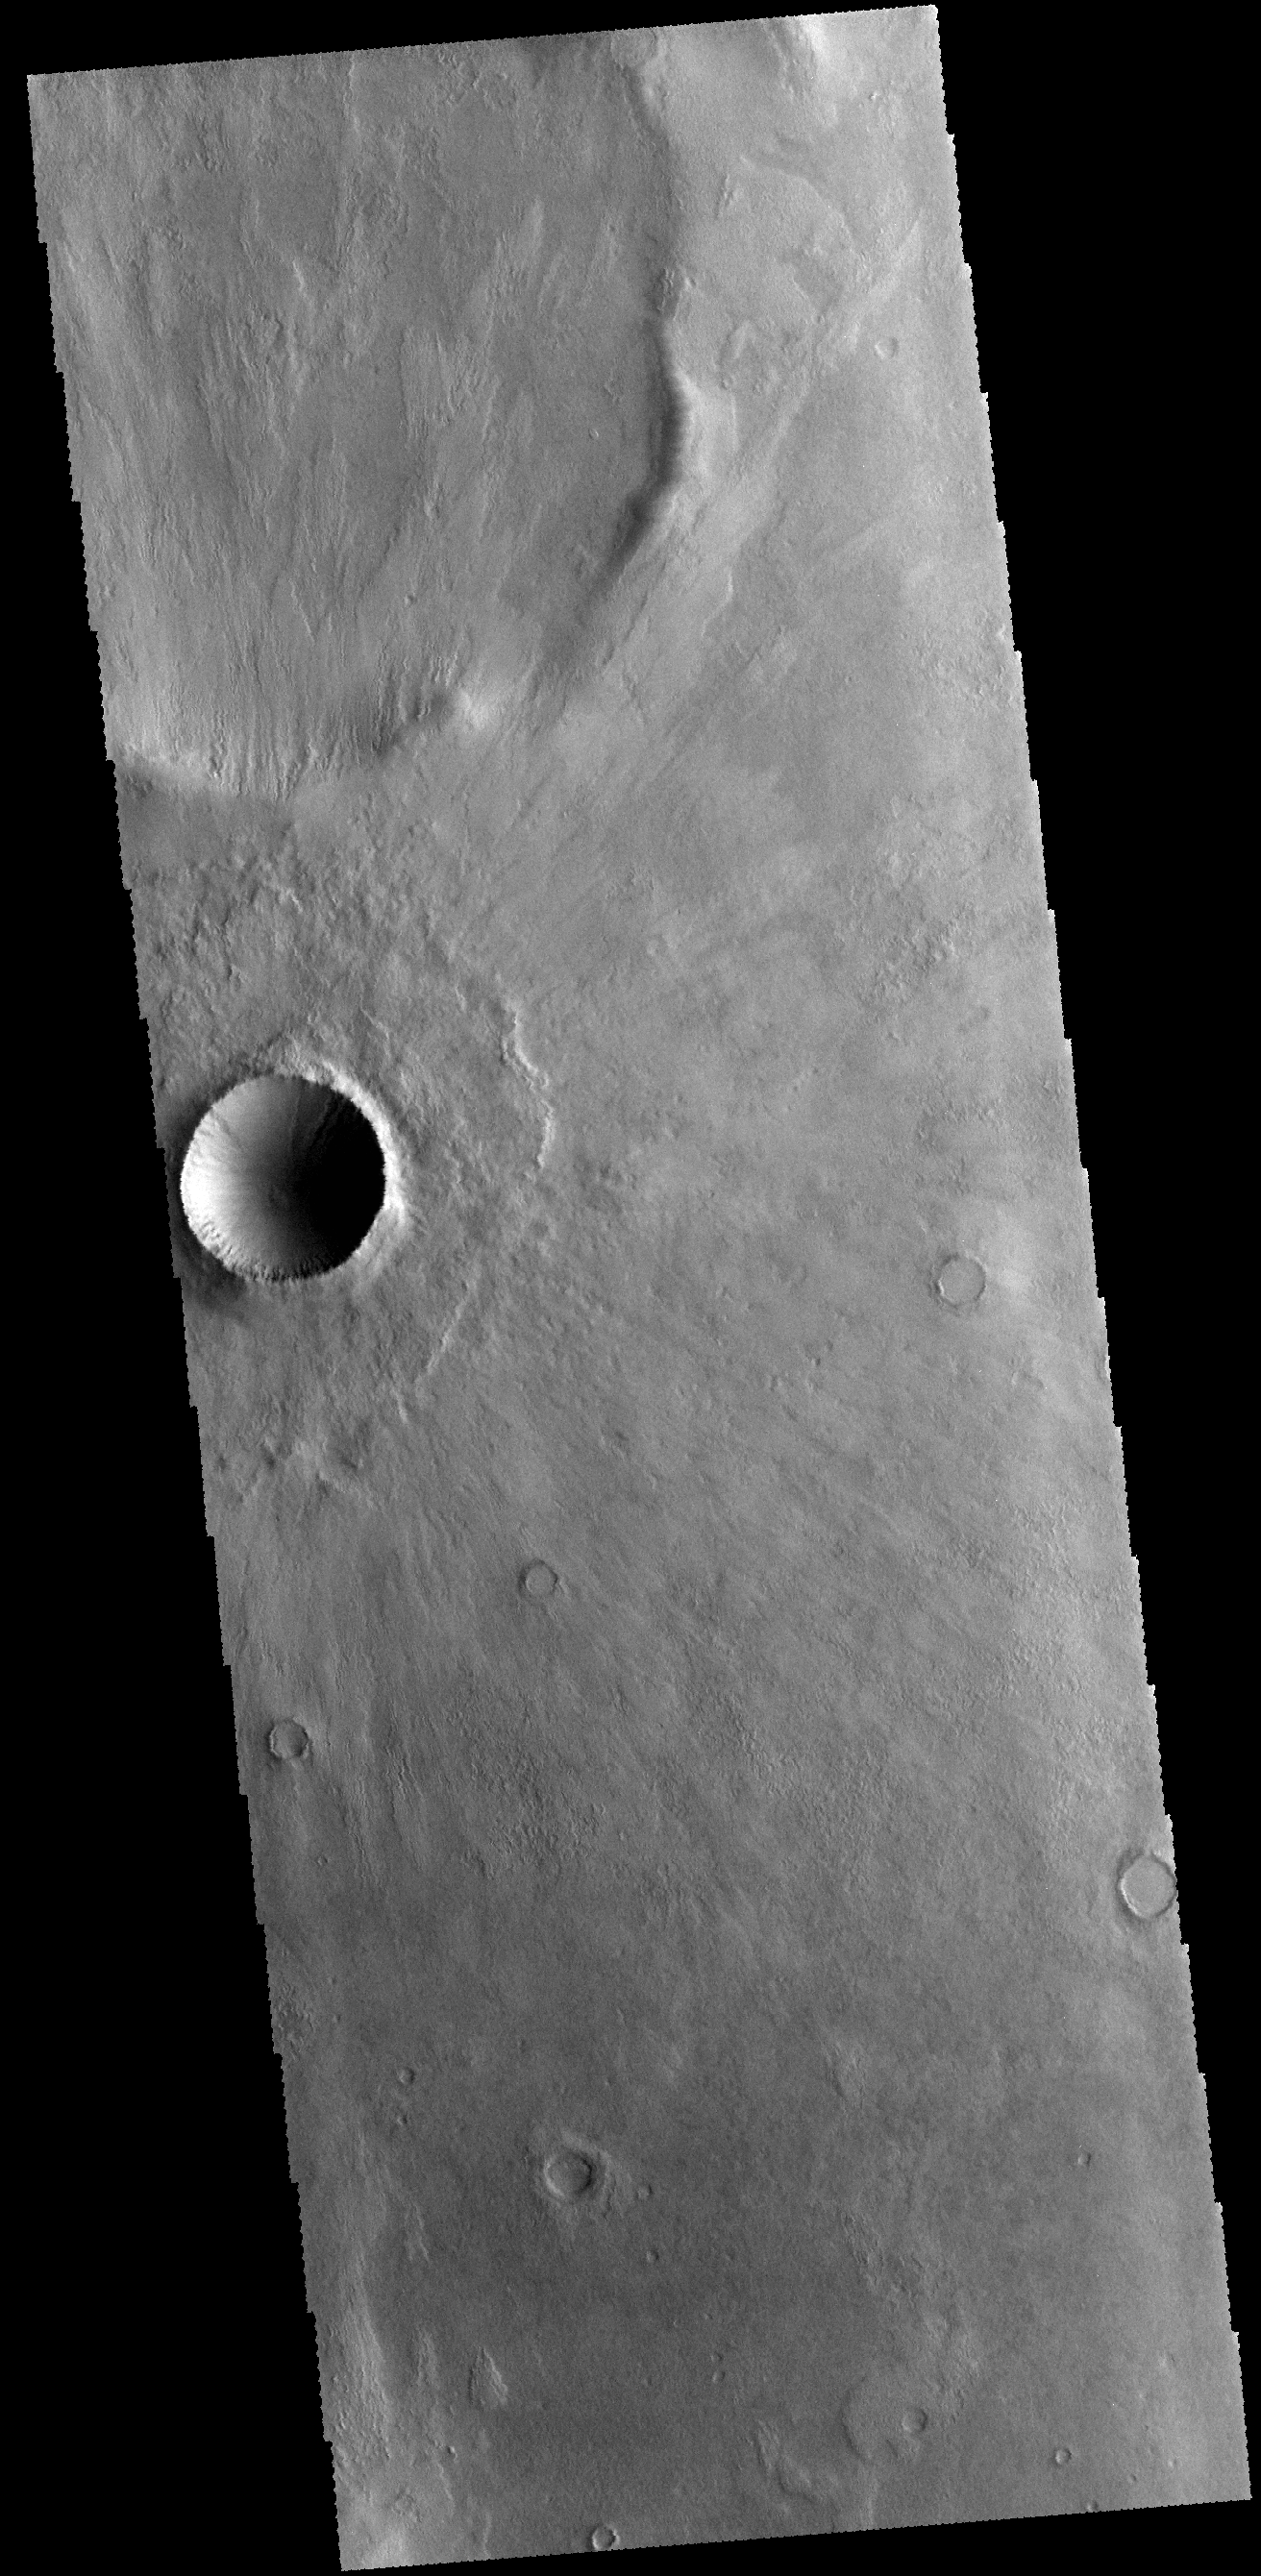

Crater Ejecta

This VIS image shows an unnamed crater in Terra Cimmeria. Note how the ejecta overlays the surrounding terrain, radial to the crater.

Credit: NASA/JPL-Caltech/ASU